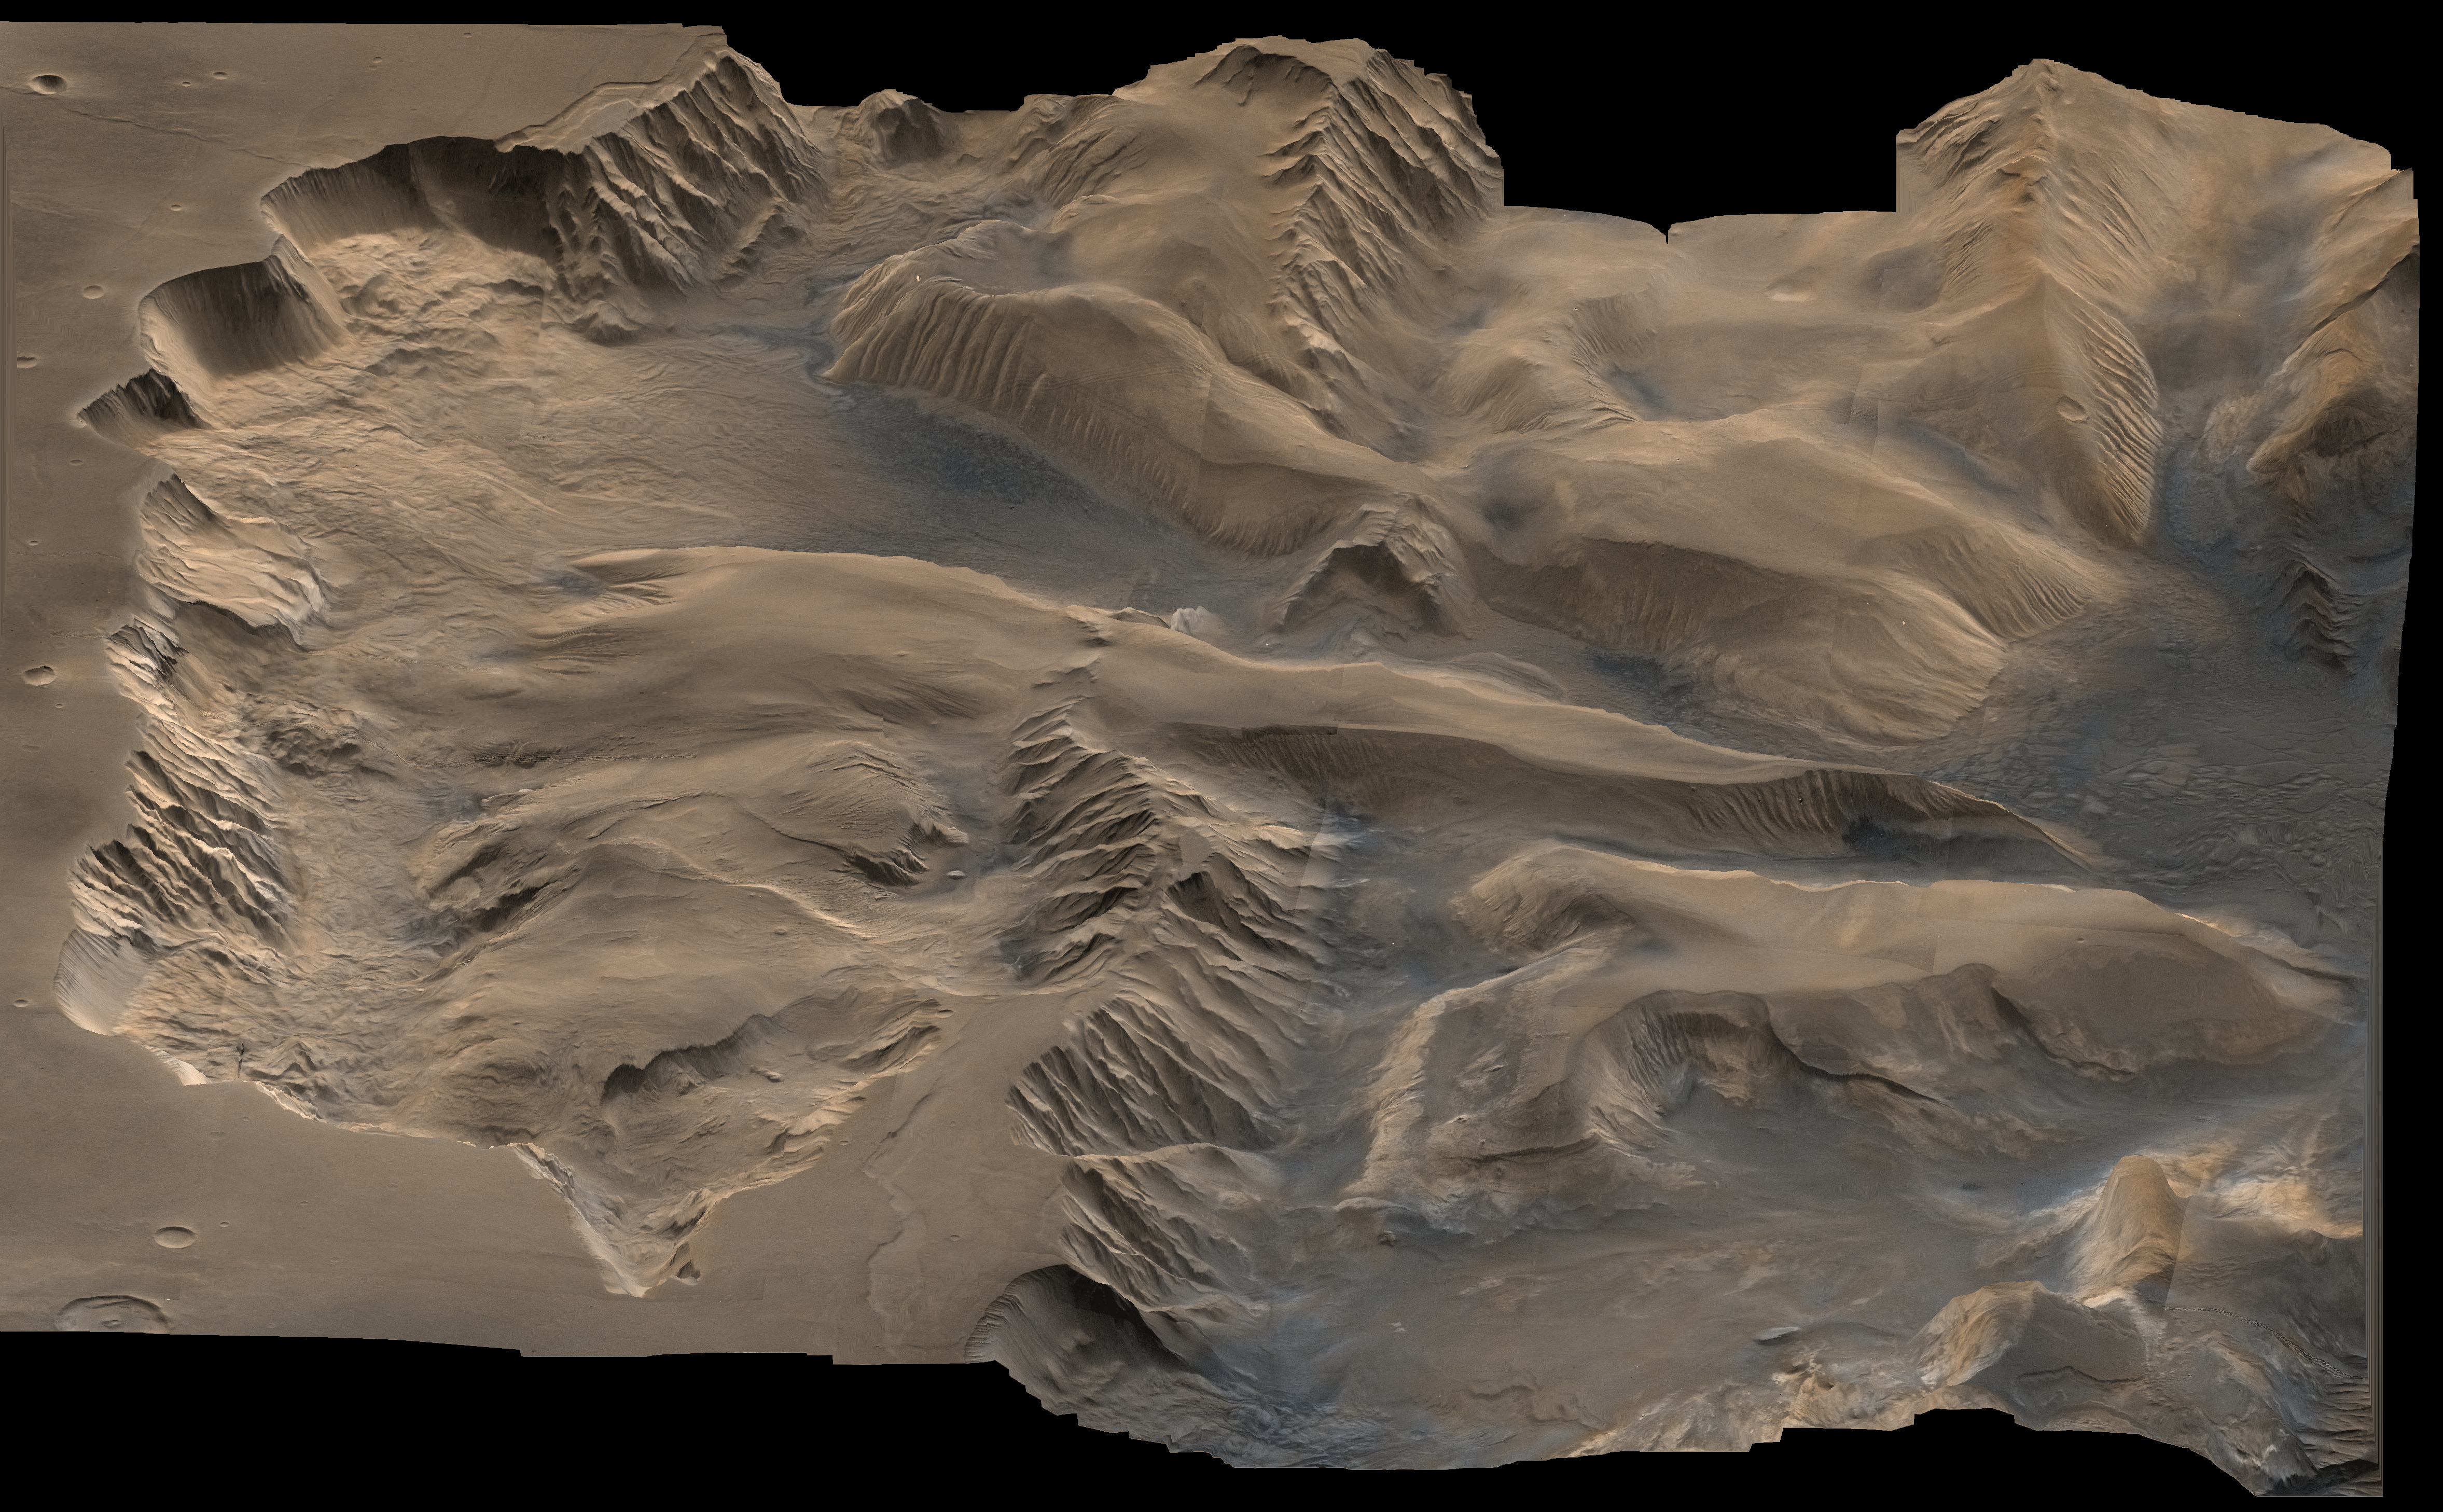

Oblique View with Altimetry of Valles Marineris

An oblique, color image of central Valles Marineris, Mars showing relief of Ophir and Candor Chasmata; view toward east. The photograph is a composite of Viking high-resolution images in black and white and low-resolution images in color. Ophir Chasma on the north (left side) is approximately 300 km across and as deep as 10 km. The connected chasma or valleys of Valles Marineris may have formed from a combination of erosional collapse and structural activity. Tongues of interior layered deposits on the floor of the chasmata can be observed as well as young landslide material along the base of Ophir Chasma’s north wall.

Credit: NASA/JPL/USGS